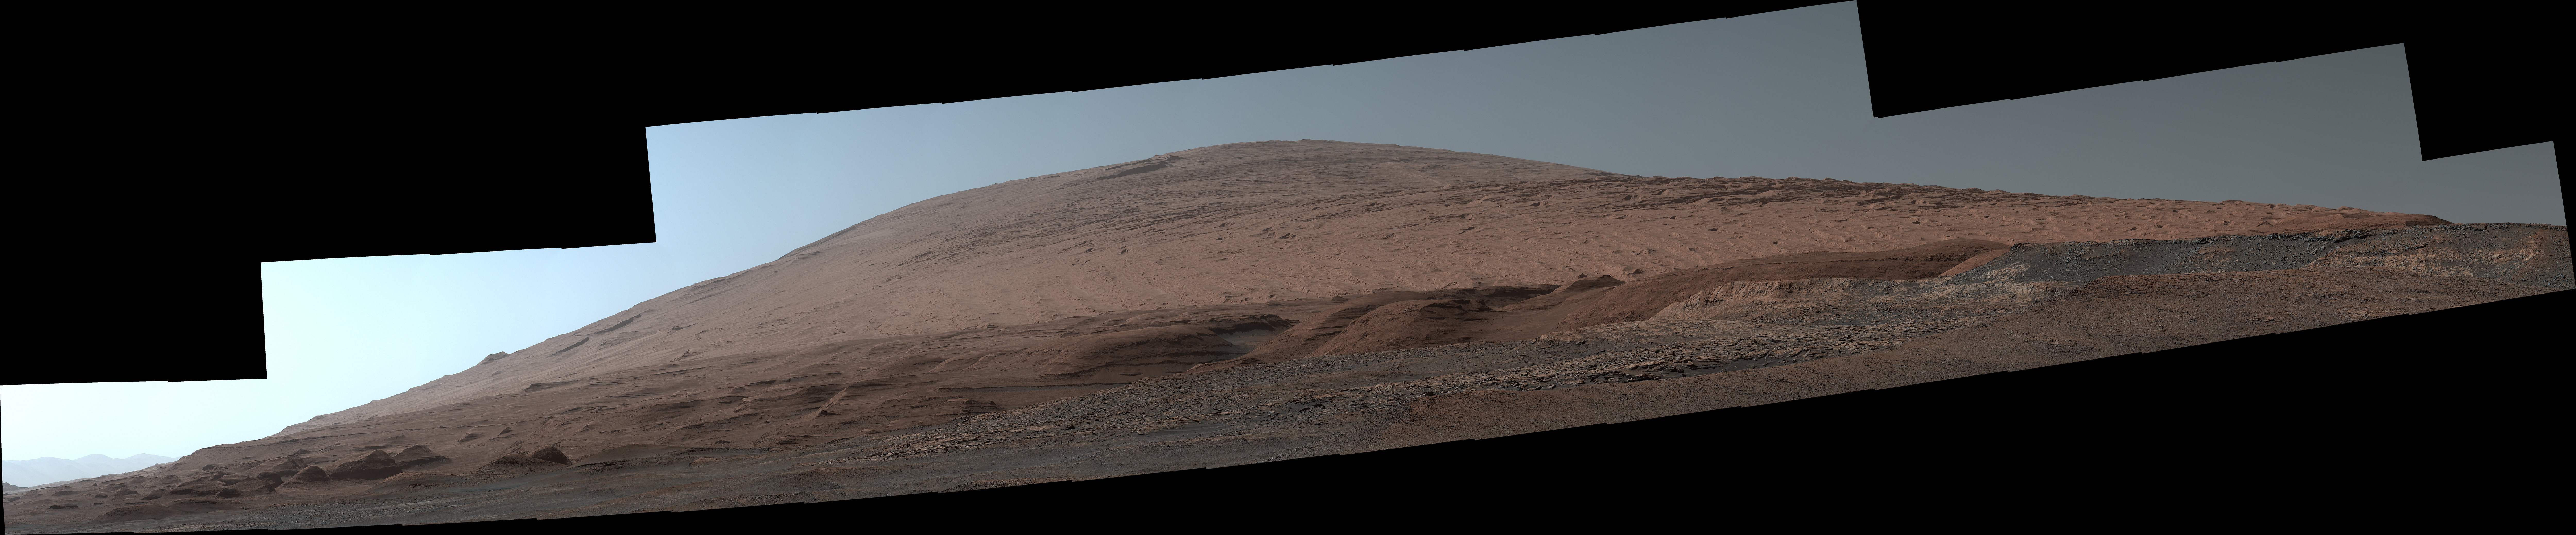

A Dramatic View of Mars’ Mount Sharp

The Mast Camera, or Mastcam, on NASA’s Curiosity Mars rover used its telephoto lens to capture Mount Sharp in the morning illumination on Oct. 13, 2019, the 2,555th Martian day, or sol, of the mission. The panorama is composed of 44 individual images stitched together.

Malin Space Science Systems in San Diego built and operates Mastcam. A division of Caltech, NASA’s Jet Propulsion Laboratory in Southern California built the Curiosity rover and manages the Mars Science Laboratory mission for the agency’s Science Mission Directorate in Washington.

The panorama has been white-balanced and additionally brightened so that the colors of the rock materials resemble how they would appear under daytime lighting conditions on Earth.

Credit: NASA/JPL-Caltech/MSSS